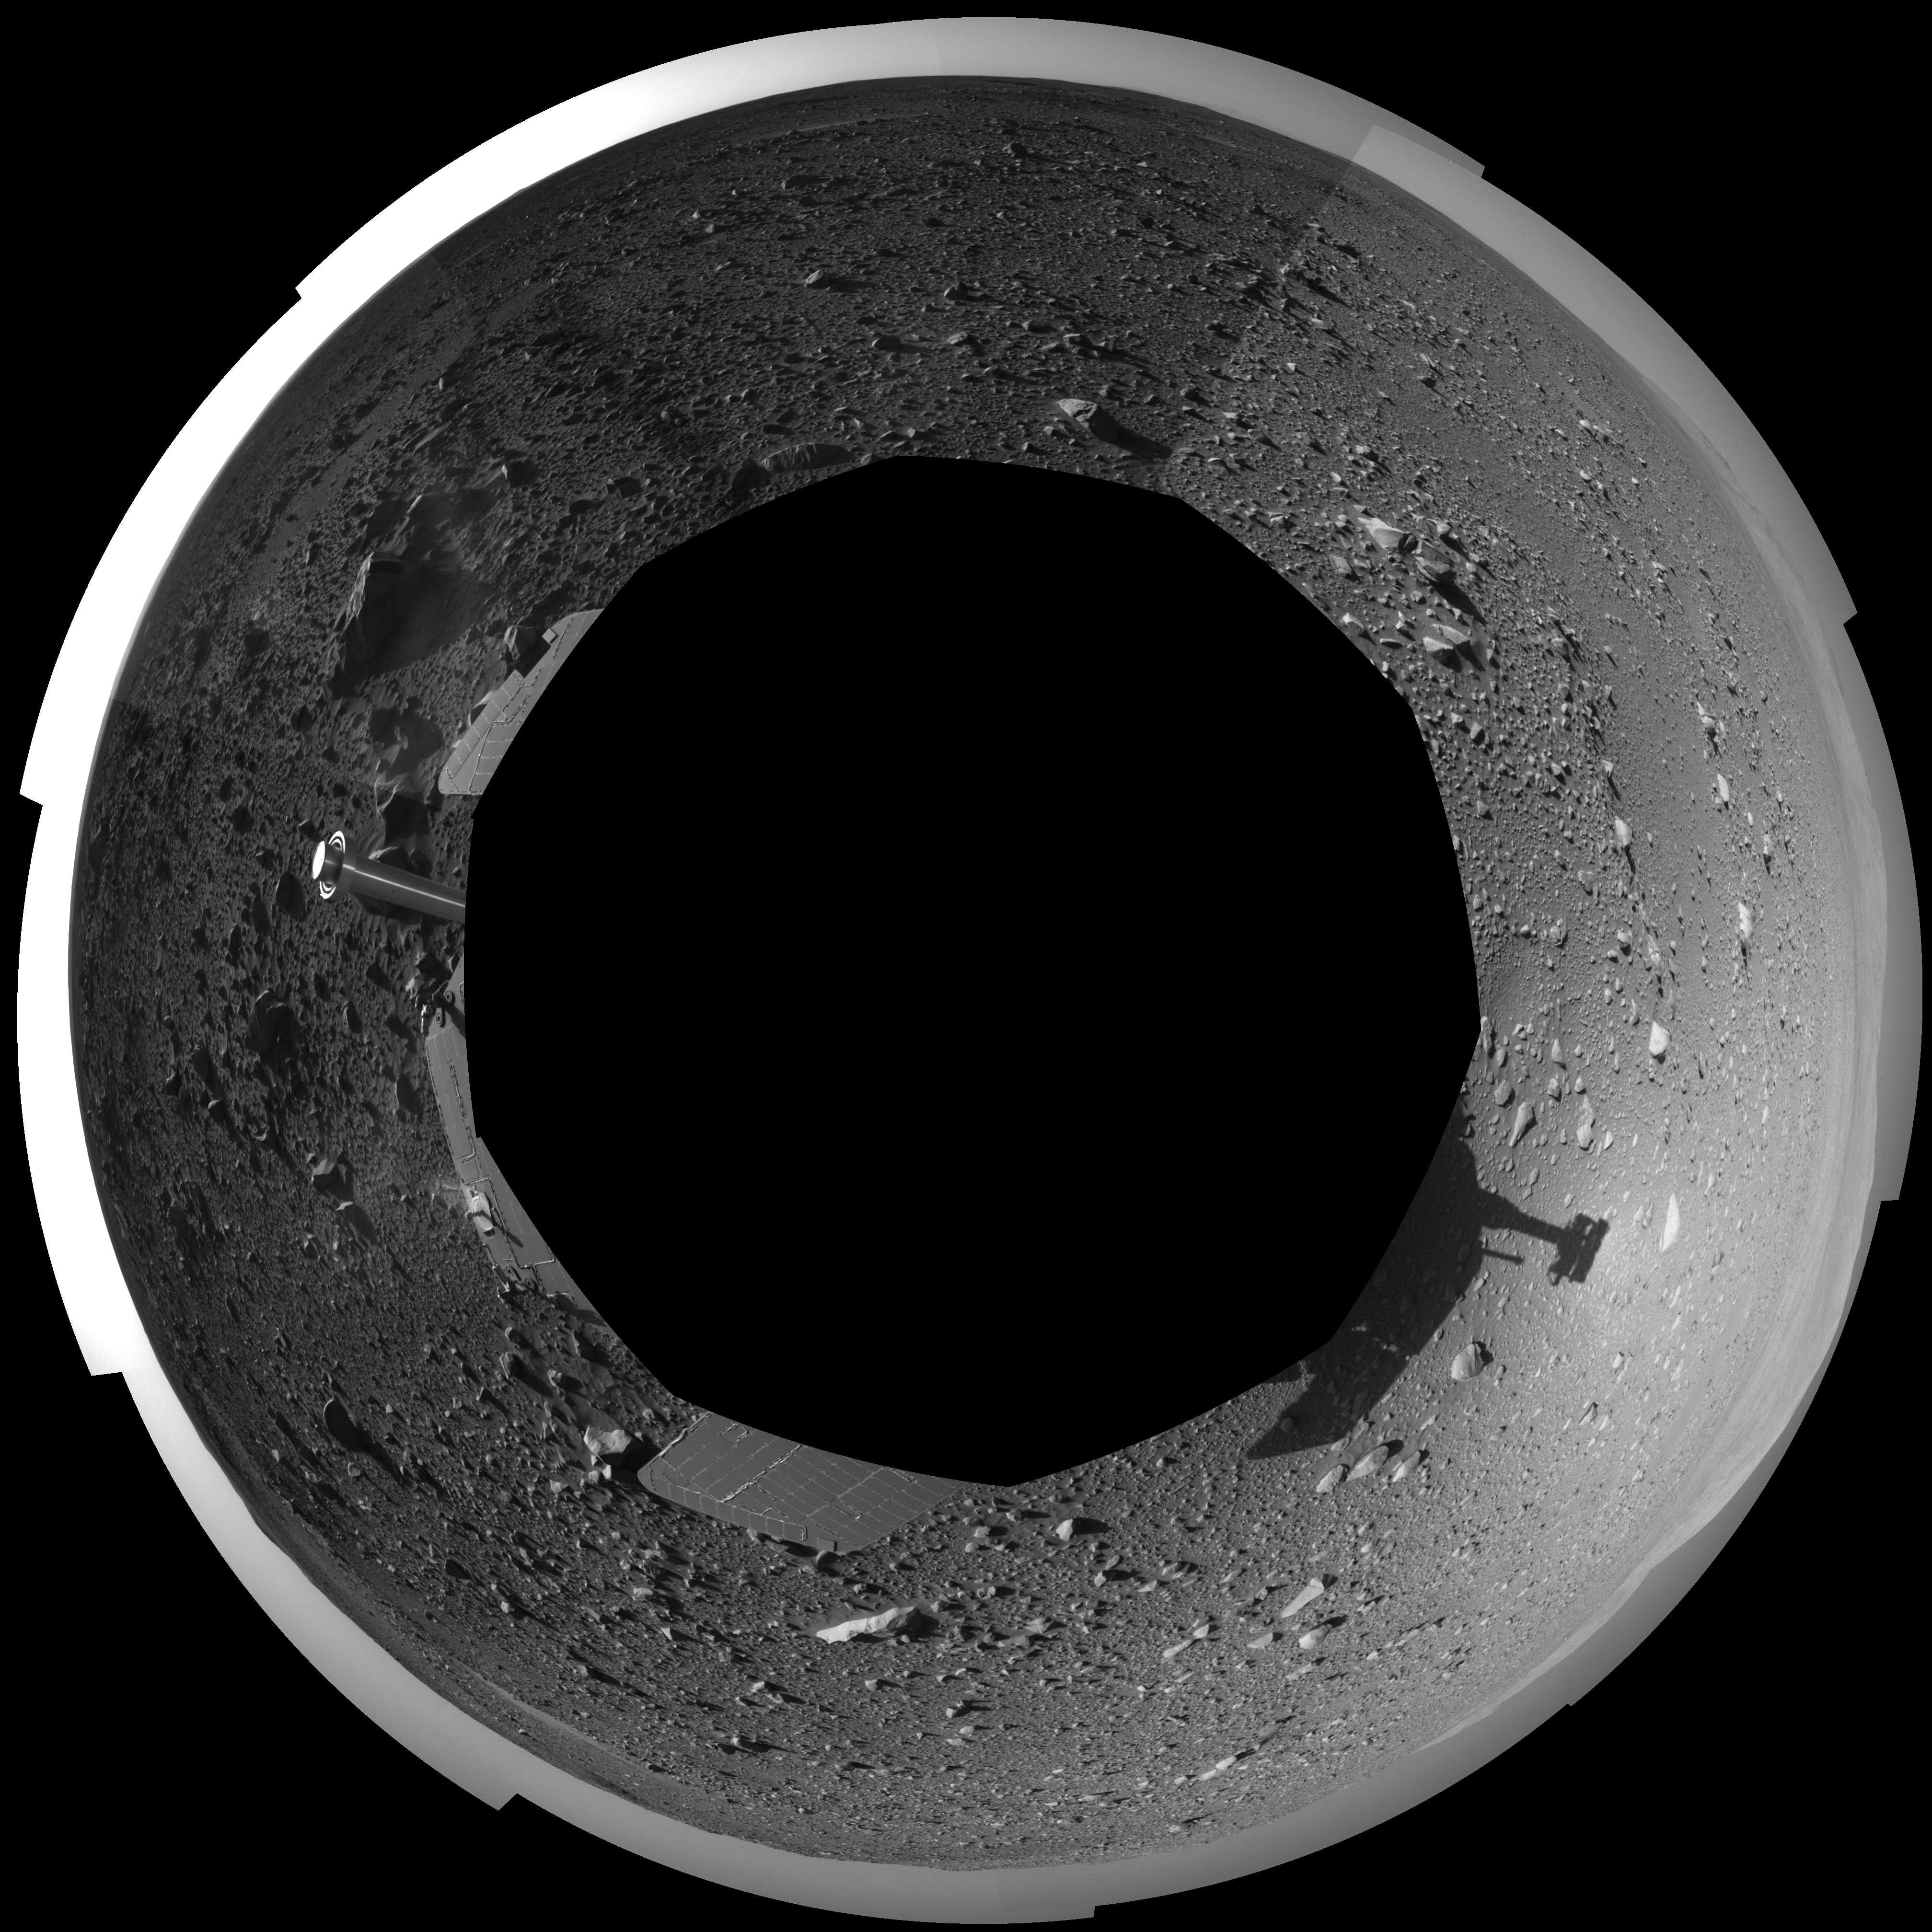

Spirit’s View on Sol 147 (Polar)

This 360-degree view of the terrain surrounding NASA’s Mars Exploration Rover Spirit on the 147th martian day of the rover’s mission inside Gusev Crater, on June 1, 2004, was assembled from images taken by Spirit’s navigation camera. The rover’s position is Site A60. The view is presented in a polar projection with geometrical seam correction.

Credit: NASA/JPL